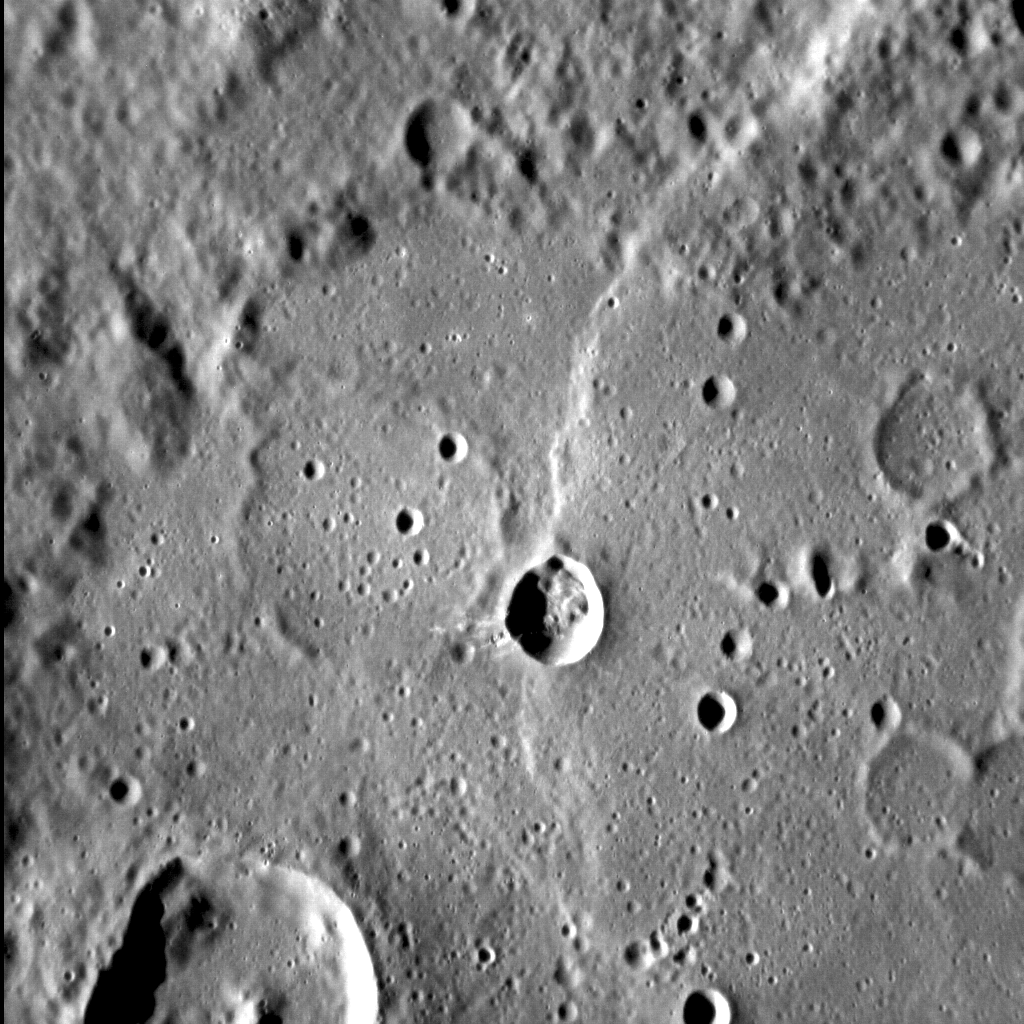

It’s Not Just a Good Idea, It’s the Law

The Law of Superposition provides MESSENGER team scientists with the means to determine the order in which features were formed on the surface of Mercury. In this image, where north is to the top, several superposed landforms paint a complex story. The oldest feature is a near-circular crater that almost spans the entire field of view, and which is barely visible today. Later, at least three more craters were formed (one on the left, and two smaller examples on the right), before smooth plains filled all four craters. Later, a large lobate scarp cut north-south through the original crater. Later still, a simple crater formed right along the scarp — and so this crater is the youngest of those features described here. Observations like these can be used to help understand the developmental history of the innermost planet.

This image was acquired as a high-resolution targeted observation. Targeted observations are images of a small area on Mercury’s surface at resolutions much higher than the 200-meter/pixel morphology base map. It is not possible to cover all of Mercury’s surface at this high resolution, but typically several areas of high scientific interest are imaged in this mode each week.

Date acquired: July 17, 2012
Image Mission Elapsed Time (MET): 251000122
Image ID: 2215546
Instrument: Narrow Angle Camera (NAC) of the Mercury Dual Imaging System (MDIS)
Center Latitude: -29.66°
Center Longitude: 143.49° E
Resolution: 92 meters/pixel
Scale: The field of view in this image is approx. 98 km (61 mi.) across
Incidence Angle: 73.3°
Emission Angle: 23.2°
Phase Angle: 96.4°

The MESSENGER spacecraft is the first ever to orbit the planet Mercury, and the spacecraft’s seven scientific instruments and radio science investigation are unraveling the history and evolution of the Solar System’s innermost planet. Visit the Why Mercury? section of this website to learn more about the key science questions that the MESSENGER mission is addressing. During the one-year primary mission, MDIS acquired 88,746 images and extensive other data sets. MESSENGER is now in a year-long extended mission, during which plans call for the acquisition of more than 80,000 additional images to support MESSENGER’s science goals.

These images are from MESSENGER, a NASA Discovery mission to conduct the first orbital study of the innermost planet, Mercury. For information regarding the use of images, see the MESSENGER image use policy.

Credit: NASA/Johns Hopkins University Applied Physics Laboratory/Carnegie Institution of Washington